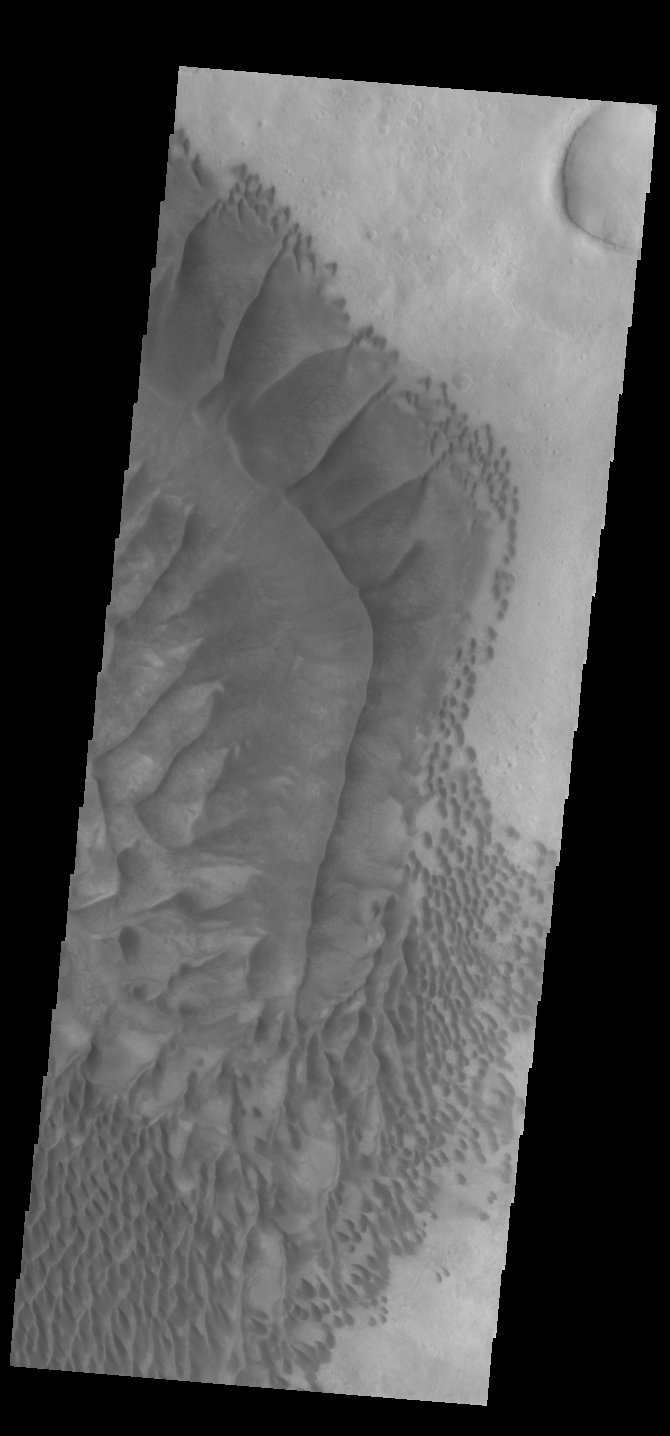

Russell Crater Dunes

The complex dune forms in this VIS image are located on the floor of Russell Crater. The large ridge dune is unique to Russell Crater. Russell Crater is located in Noachis Terra and is 135km (83miles) in diameter.

Credit: NASA/JPL-Caltech/ASU